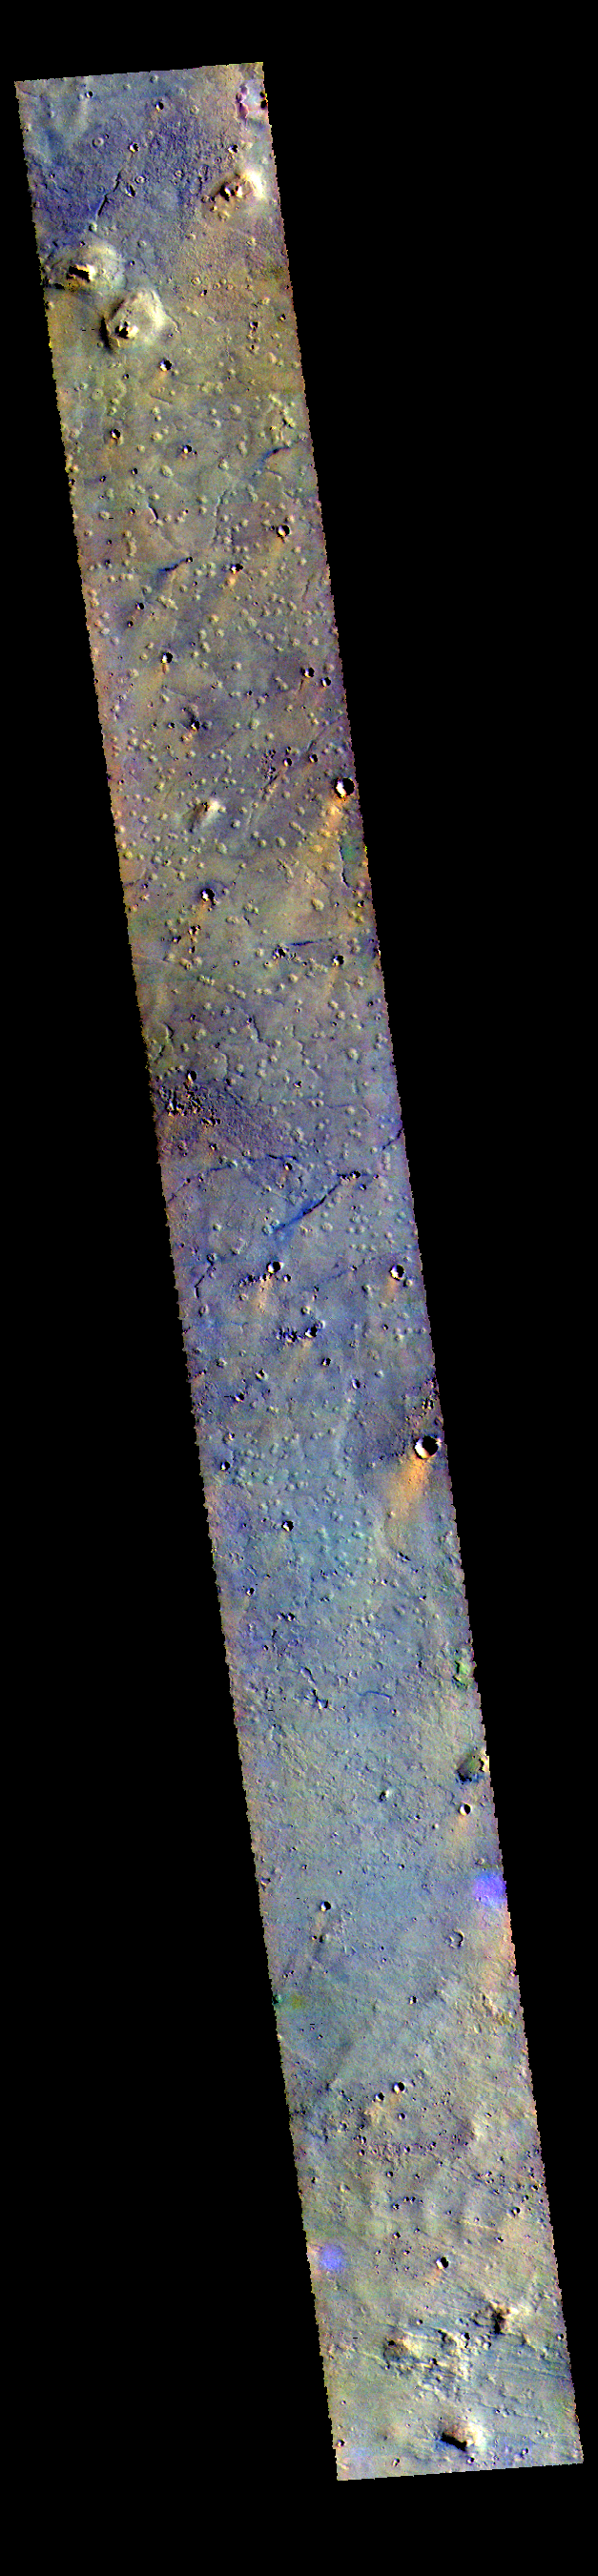

Chryse Planitia – False Color

This VIS image shows some of the plains of Chryse Planitia.

The THEMIS VIS camera contains 5 filters. The data from different filters can be combined in multiple ways to create a false color image. These false color images may reveal subtle variations of the surface not easily identified in a single band image.

Credit: NASA/JPL-Caltech/ASU